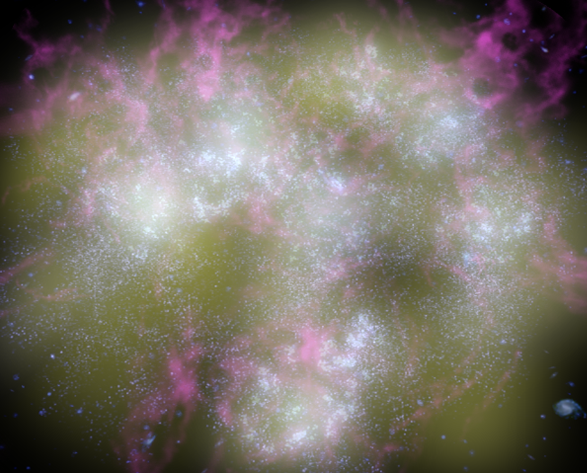

Fires of Galactic Youth (Artist Animation)

Figure 1

This artist’s animation shows a typical young galaxy, teeming with hot, newborn stars and exploding supernovas. The supernovas are seen as white flashes of light.

NASA’s Galaxy Evolution Explorer spotted three-dozen young galaxies like the one shown here in our corner of the universe. It was able to see them with the help of its highly sensitive ultraviolet detectors. Because newborn stars radiate ultraviolet light, young galaxies light up brilliantly when viewed in ultraviolet wavelengths. The findings came as a surprise, because astronomers had thought that the universe’s “birth-rate” had declined, and that massive galaxies were no longer forming.

Credit: NASA/JPL-Caltech